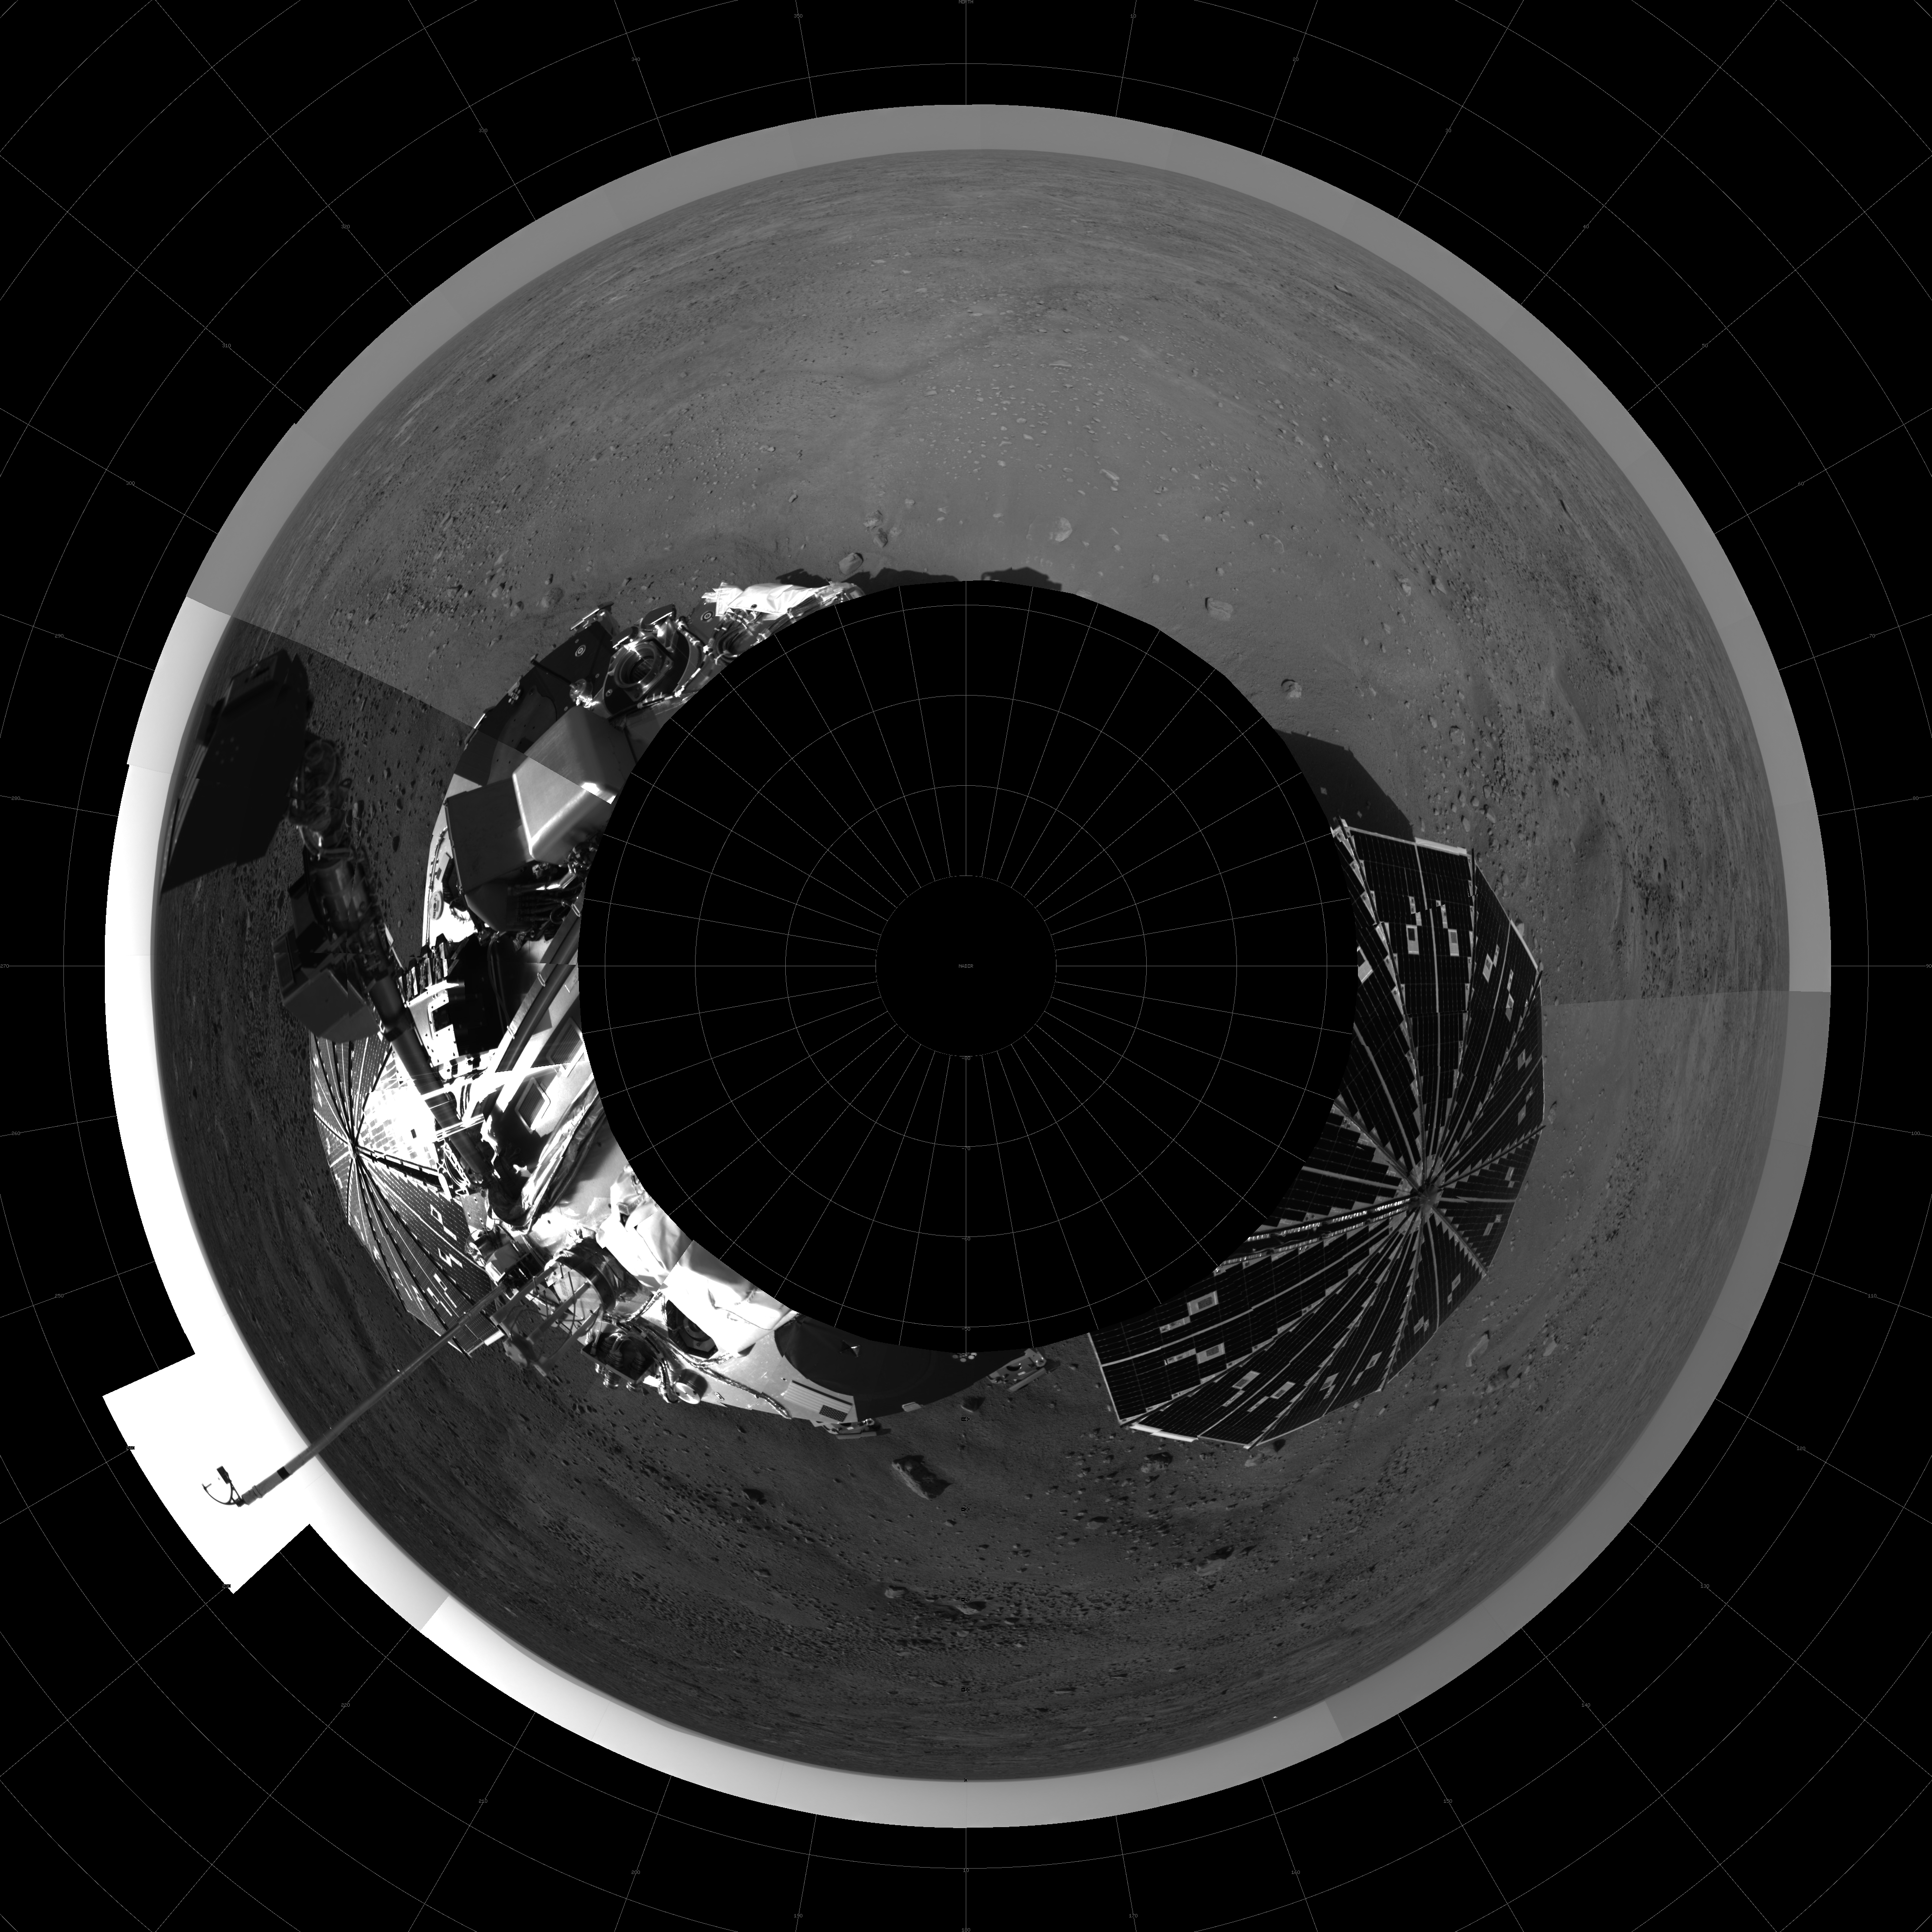

Fish Eye View of Horizon and Lander

North is up (12 o’clock position) in this seam-corrected 360 degree polar projection using downsampled images from sols 1 and 3. Seam boundaries show different times of day, e.g. 9 o’clock (west) position shows scoop of RA, 7 o’clock view shows the MET mast with telltale (mast contains three temperature sensors).

Note: hummocky terrain with troughs, typical of Earth polar terrain where we would see permafrost and ice beneath surface.

The Phoenix Mission is led by the University of Arizona, Tucson, on behalf of NASA. Project management of the mission is by NASA’s Jet Propulsion Laboratory, Pasadena, Calif. Spacecraft development is by Lockheed Martin Space Systems, Denver.

Photojournal Note: As planned, the Phoenix lander, which landed May 25, 2008 23:53 UTC, ended communications in November 2008, about six months after landing, when its solar panels ceased operating in the dark Martian winter.

Credit: NASA/JPL-Caltech/University of Arizona